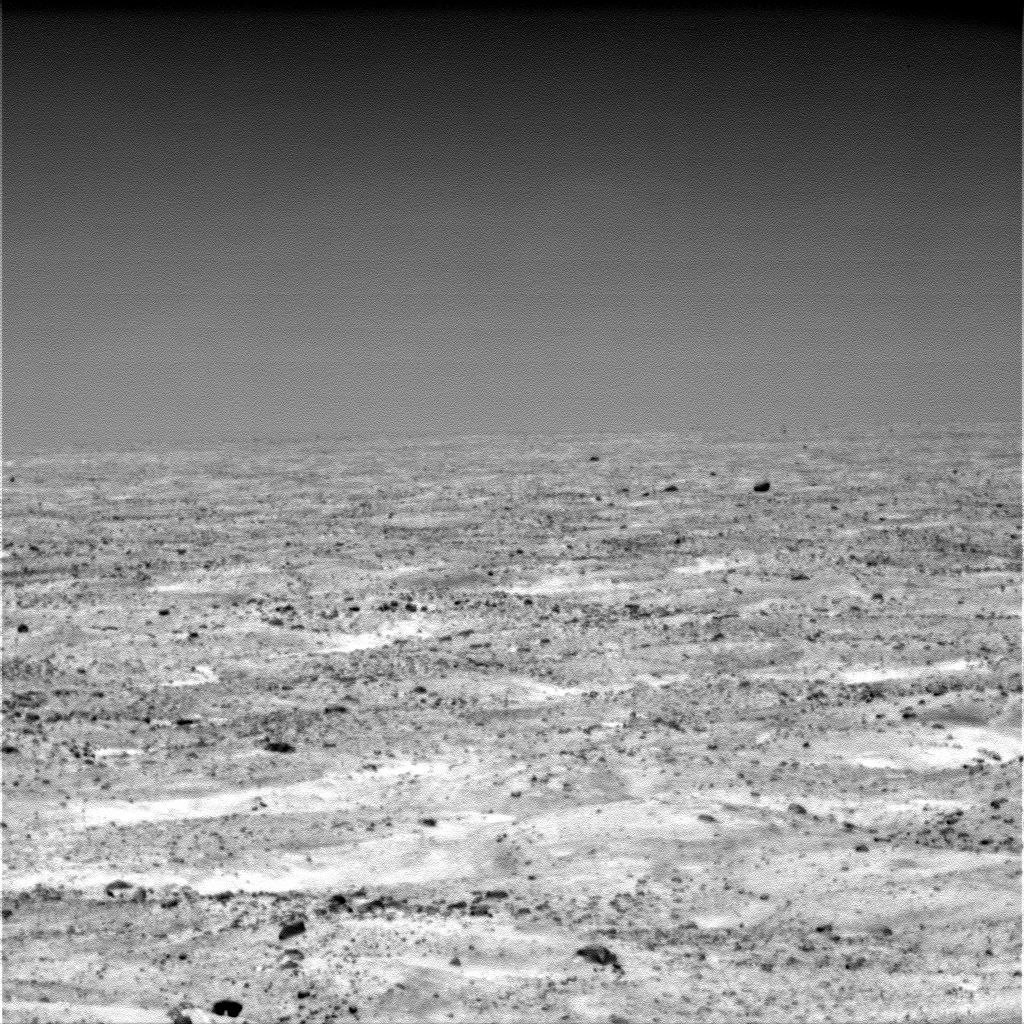

Martian Plain in Late Summer

The Surface Stereo Imager on NASA’s Mars Phoenix Lander acquired this view of the textured plain near the lander at about 11 a.m. local Mars solar time during the mission’s 124th Martian day, or sol (Sept. 29, 2008).

The image was taken through an infrared filter. The brighter patches are dustier than darker areas of the surface.

The last signal from the lander came on Nov. 2, 2008.

The Phoenix Mission is led by the University of Arizona, Tucson, on behalf of NASA. Project management of the mission is by NASA’s Jet Propulsion Laboratory, Pasadena, Calif. Spacecraft development is by Lockheed Martin Space Systems, Denver.

Photojournal Note: As planned, the Phoenix lander, which landed May 25, 2008 23:53 UTC, ended communications in November 2008, about six months after landing, when its solar panels ceased operating in the dark Martian winter.

Credit: NASA/JPL-Caltech/University of Arizona/Texas A&M University